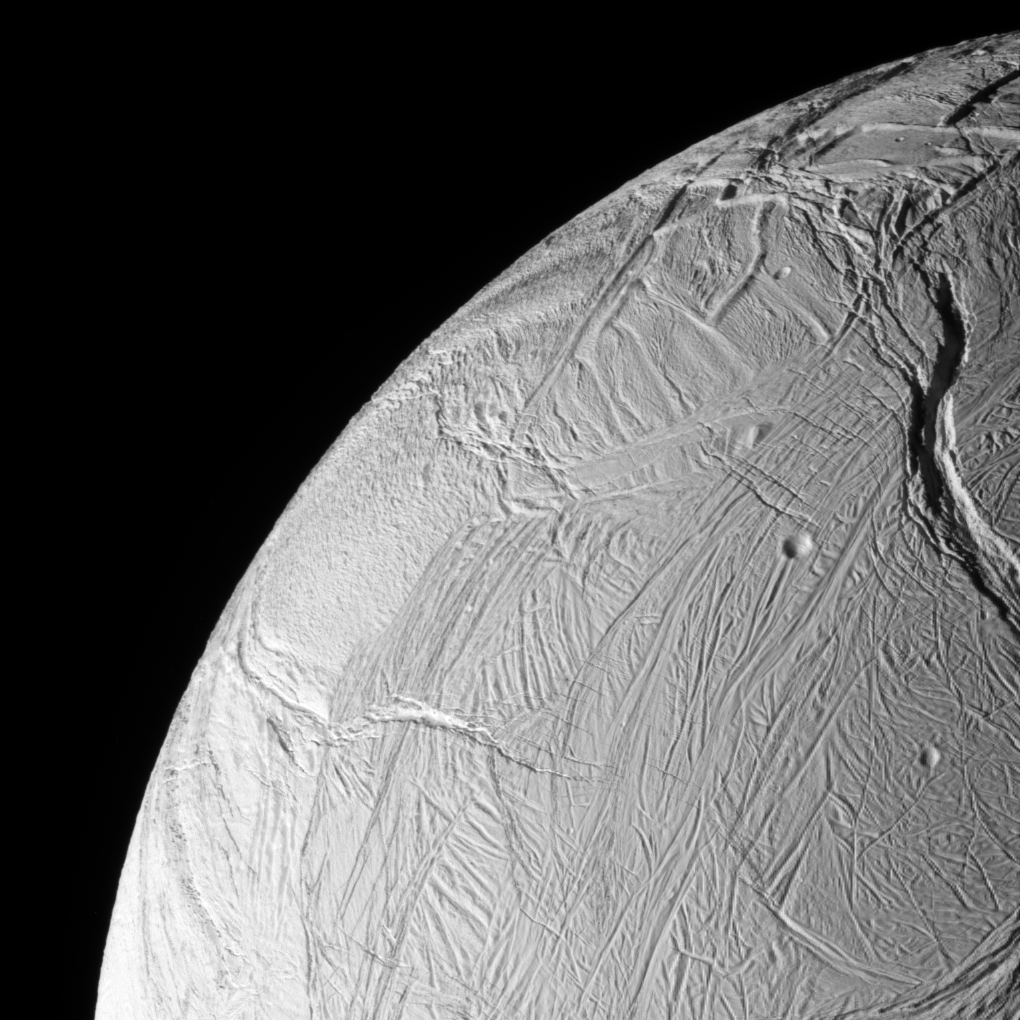

Over the Limb

The Cassini spacecraft acquired this view of Enceladus just after the spacecraft passed within 25 kilometers (15 miles) of the surface on Oct. 9, 2008. Remarkably, only a handful of craters are visible in this view, indicating the relatively young age of this surface.

The image was taken in visible light with the Cassini spacecraft narrow-angle camera on Oct. 9, 2008 at a distance of approximately 38,000 kilometers (24,000 miles) from Enceladus and at a Sun-Enceladus-spacecraft, or phase, angle of 73 degrees. Image scale is 228 meters (746 feet) per pixel.

The Cassini-Huygens mission is a cooperative project of NASA, the European Space Agency and the Italian Space Agency. The Jet Propulsion Laboratory, a division of the California Institute of Technology in Pasadena, manages the mission for NASA’s Science Mission Directorate, Washington, D.C. The Cassini orbiter and its two onboard cameras were designed, developed and assembled at JPL. The imaging operations center is based at the Space Science Institute in Boulder, Colo.

Credit: NASA/JPL/Space Science Institute